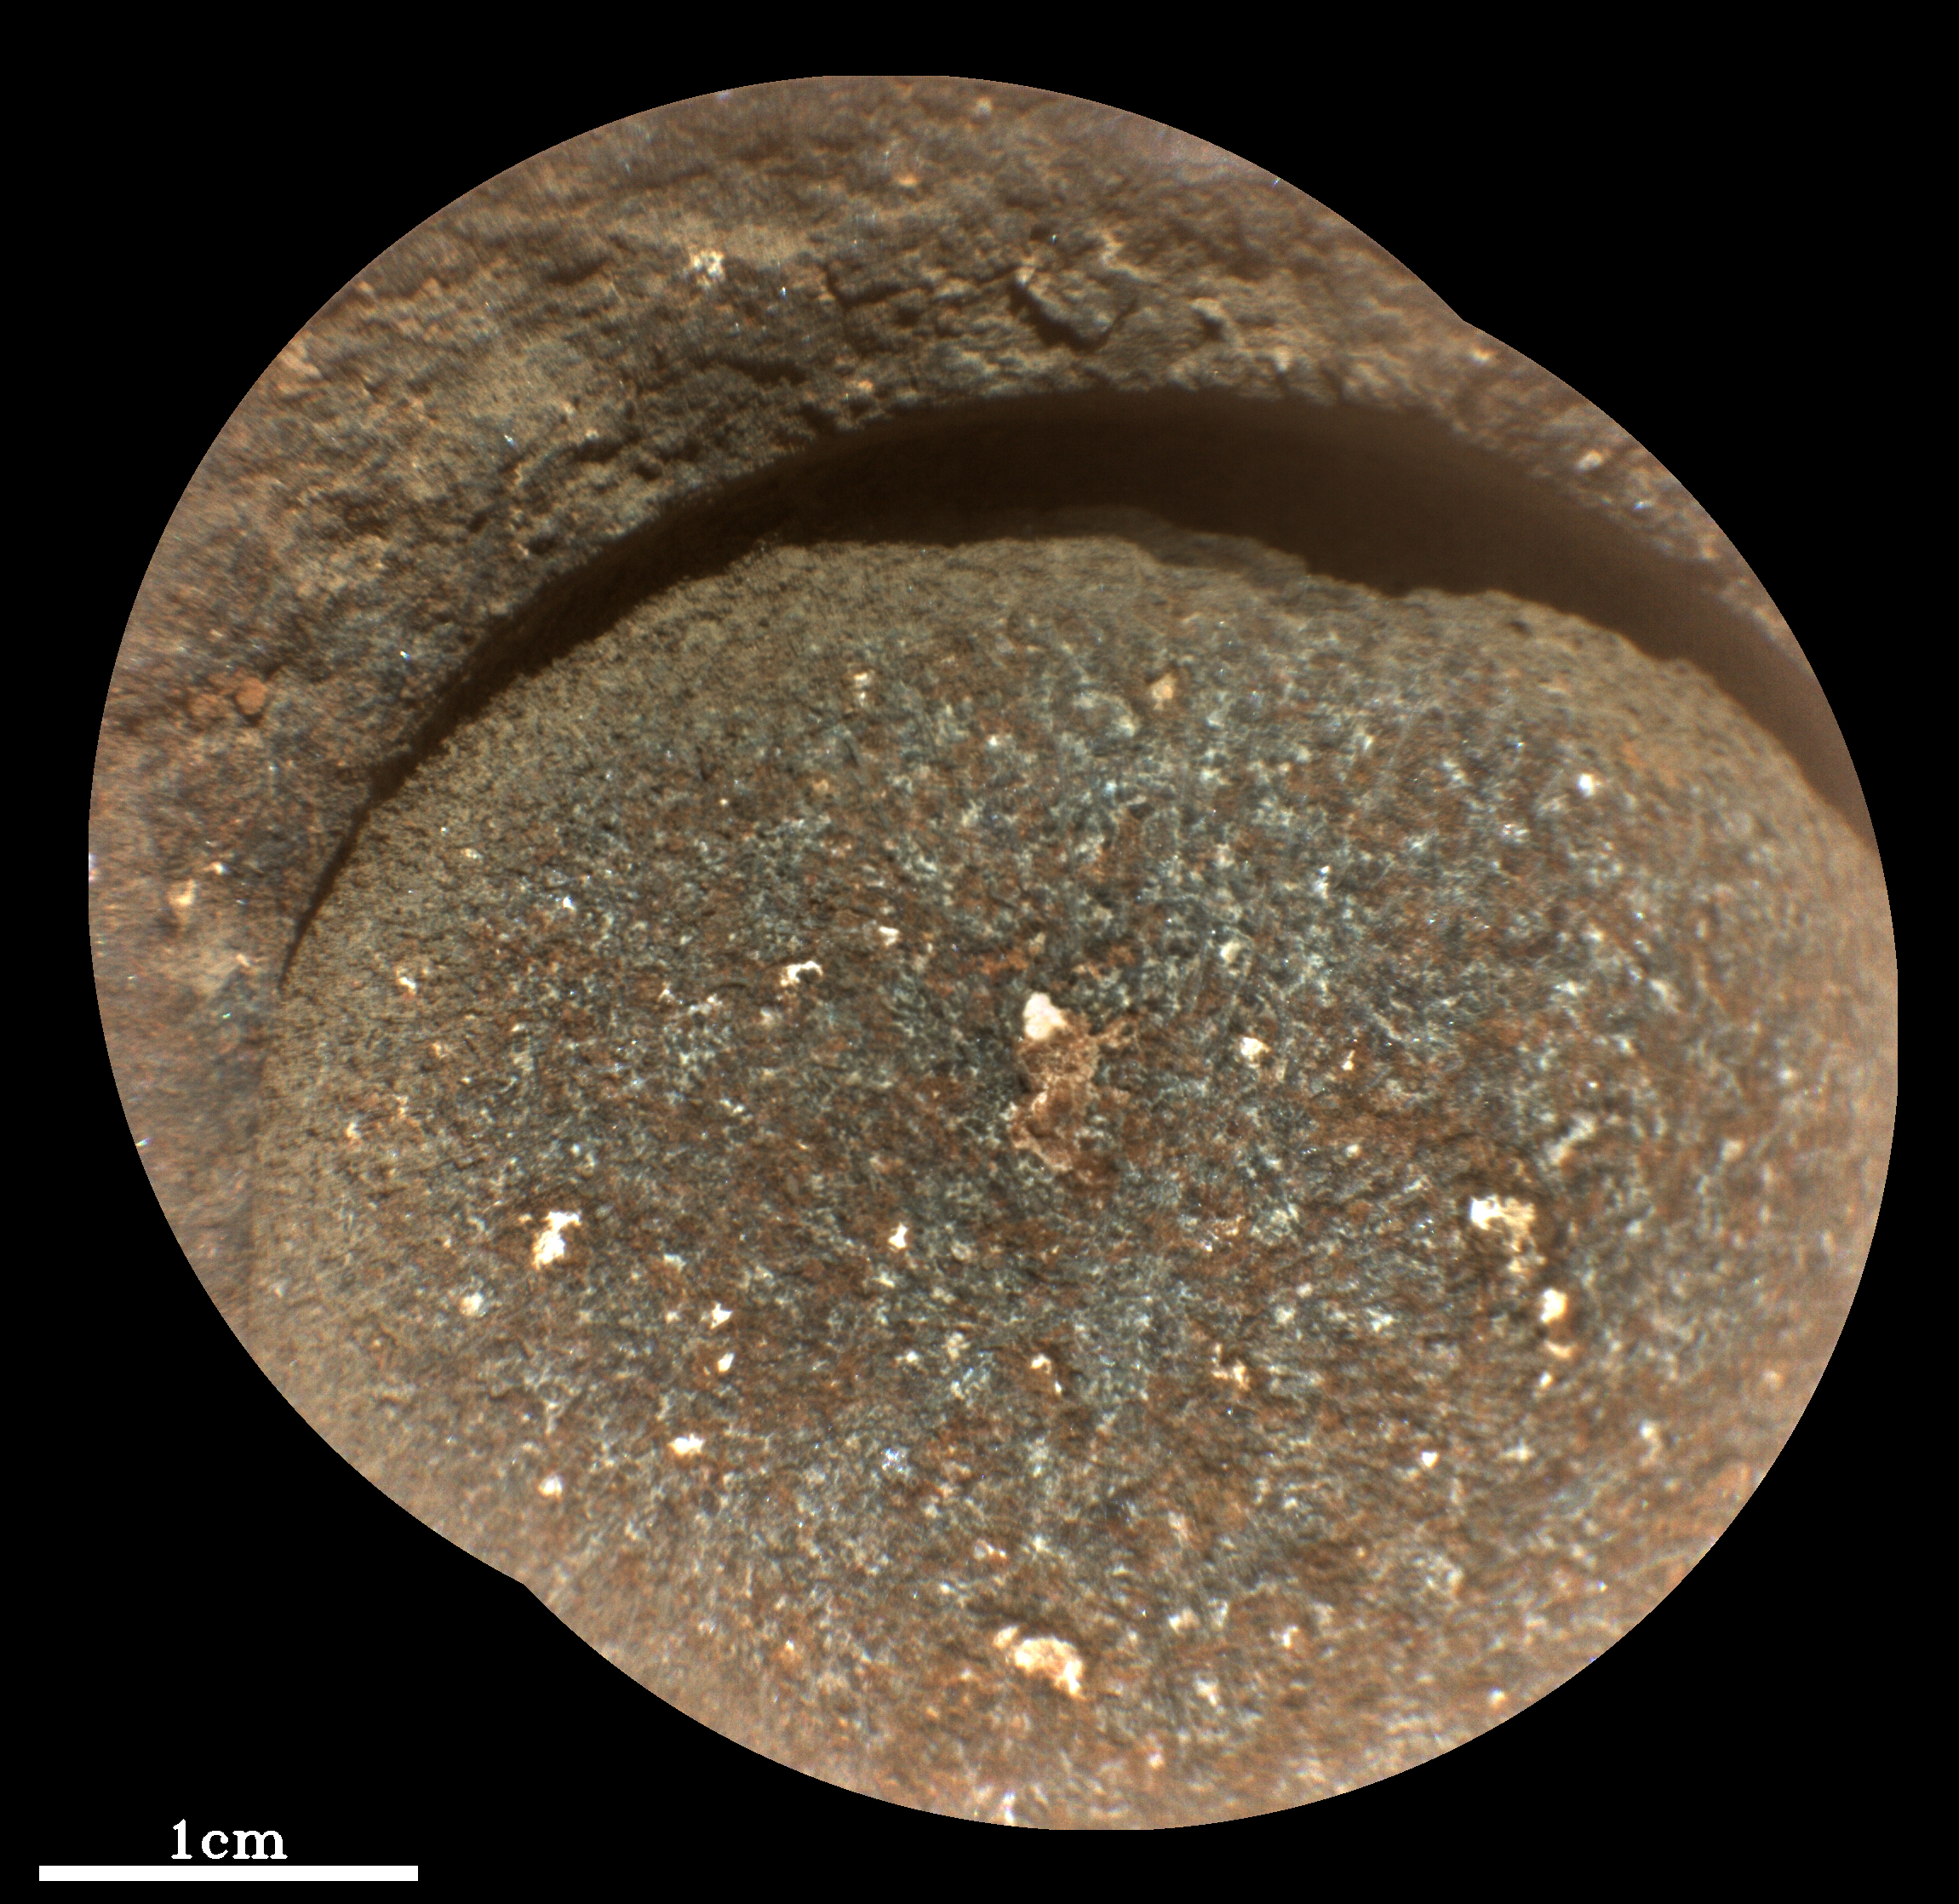

Abrasion Patch Bellegarde

NASA’s Perseverance Mars rover used its abrasion tool to grind down the rock surface at this target, nicknamed “Bellegarde,” on Aug. 29, 2021, the 188th Martian day, or sol, of the mission. The abraded patch is 2 inches (5 centimeters) in diameter. The mission has nicknamed the rock itself “Rochette” and acquired its first two core samples from it. The rover abrades rocks using a tool on its robotic arm before drilling them in order to clear away dust and weathering rinds, allowing other instruments to study the rocks and determine if scientists want to grab a sample of them.

This close-up image was produced by Perseverance’s SuperCam instrument in natural color, as it would appear under daytime lighting conditions. A second image (Figure 1) is enhanced color. Besides imagery, SuperCam has a rock-vaporizing laser and spectrometer. By studying a rock’s vapor after each laser zap, scientists can study the chemical composition of rocks from a distance.

Perseverance landed in Mars’ Jezero Crater on Feb. 18, 2021, and has been exploring the floor of the crater since. At the time these images were taken, Perseverance was in an area nicknamed the “Crater Floor Fractured Rough” area.

SuperCam is led by Los Alamos National Laboratory in New Mexico, where the instrument’s Body Unit was developed. That part of the instrument includes several spectrometers as well as control electronics and software. The Mast Unit, including the Remote Microscopic Imager used for these images, was developed and built by several laboratories of the CNRS (the French research center) and French universities under the contracting authority of Centre National d’Etudes Spatiales (CNES, the French space agency).

A key objective for Perseverance’s mission on Mars is astrobiology, including the search for signs of ancient microbial life. The rover will characterize the planet’s geology and past climate, pave the way for human exploration of the Red Planet, and be the first mission to collect and cache Martian rock and regolith (broken rock and dust).

Subsequent NASA missions, in cooperation with ESA (European Space Agency), would send spacecraft to Mars to collect these sealed samples from the surface and return them to Earth for in-depth analysis.

The Mars 2020 Perseverance mission is part of NASA’s Moon to Mars exploration approach, which includes Artemis missions to the Moon that will help prepare for human exploration of the Red Planet.

NASA’s Jet Propulsion Laboratory in Southern California built and manages operations of the Mars 2020 Perseverance rover for NASA.

Credit: NASA/JPL-Caltech/LANL/CNES/IRAP